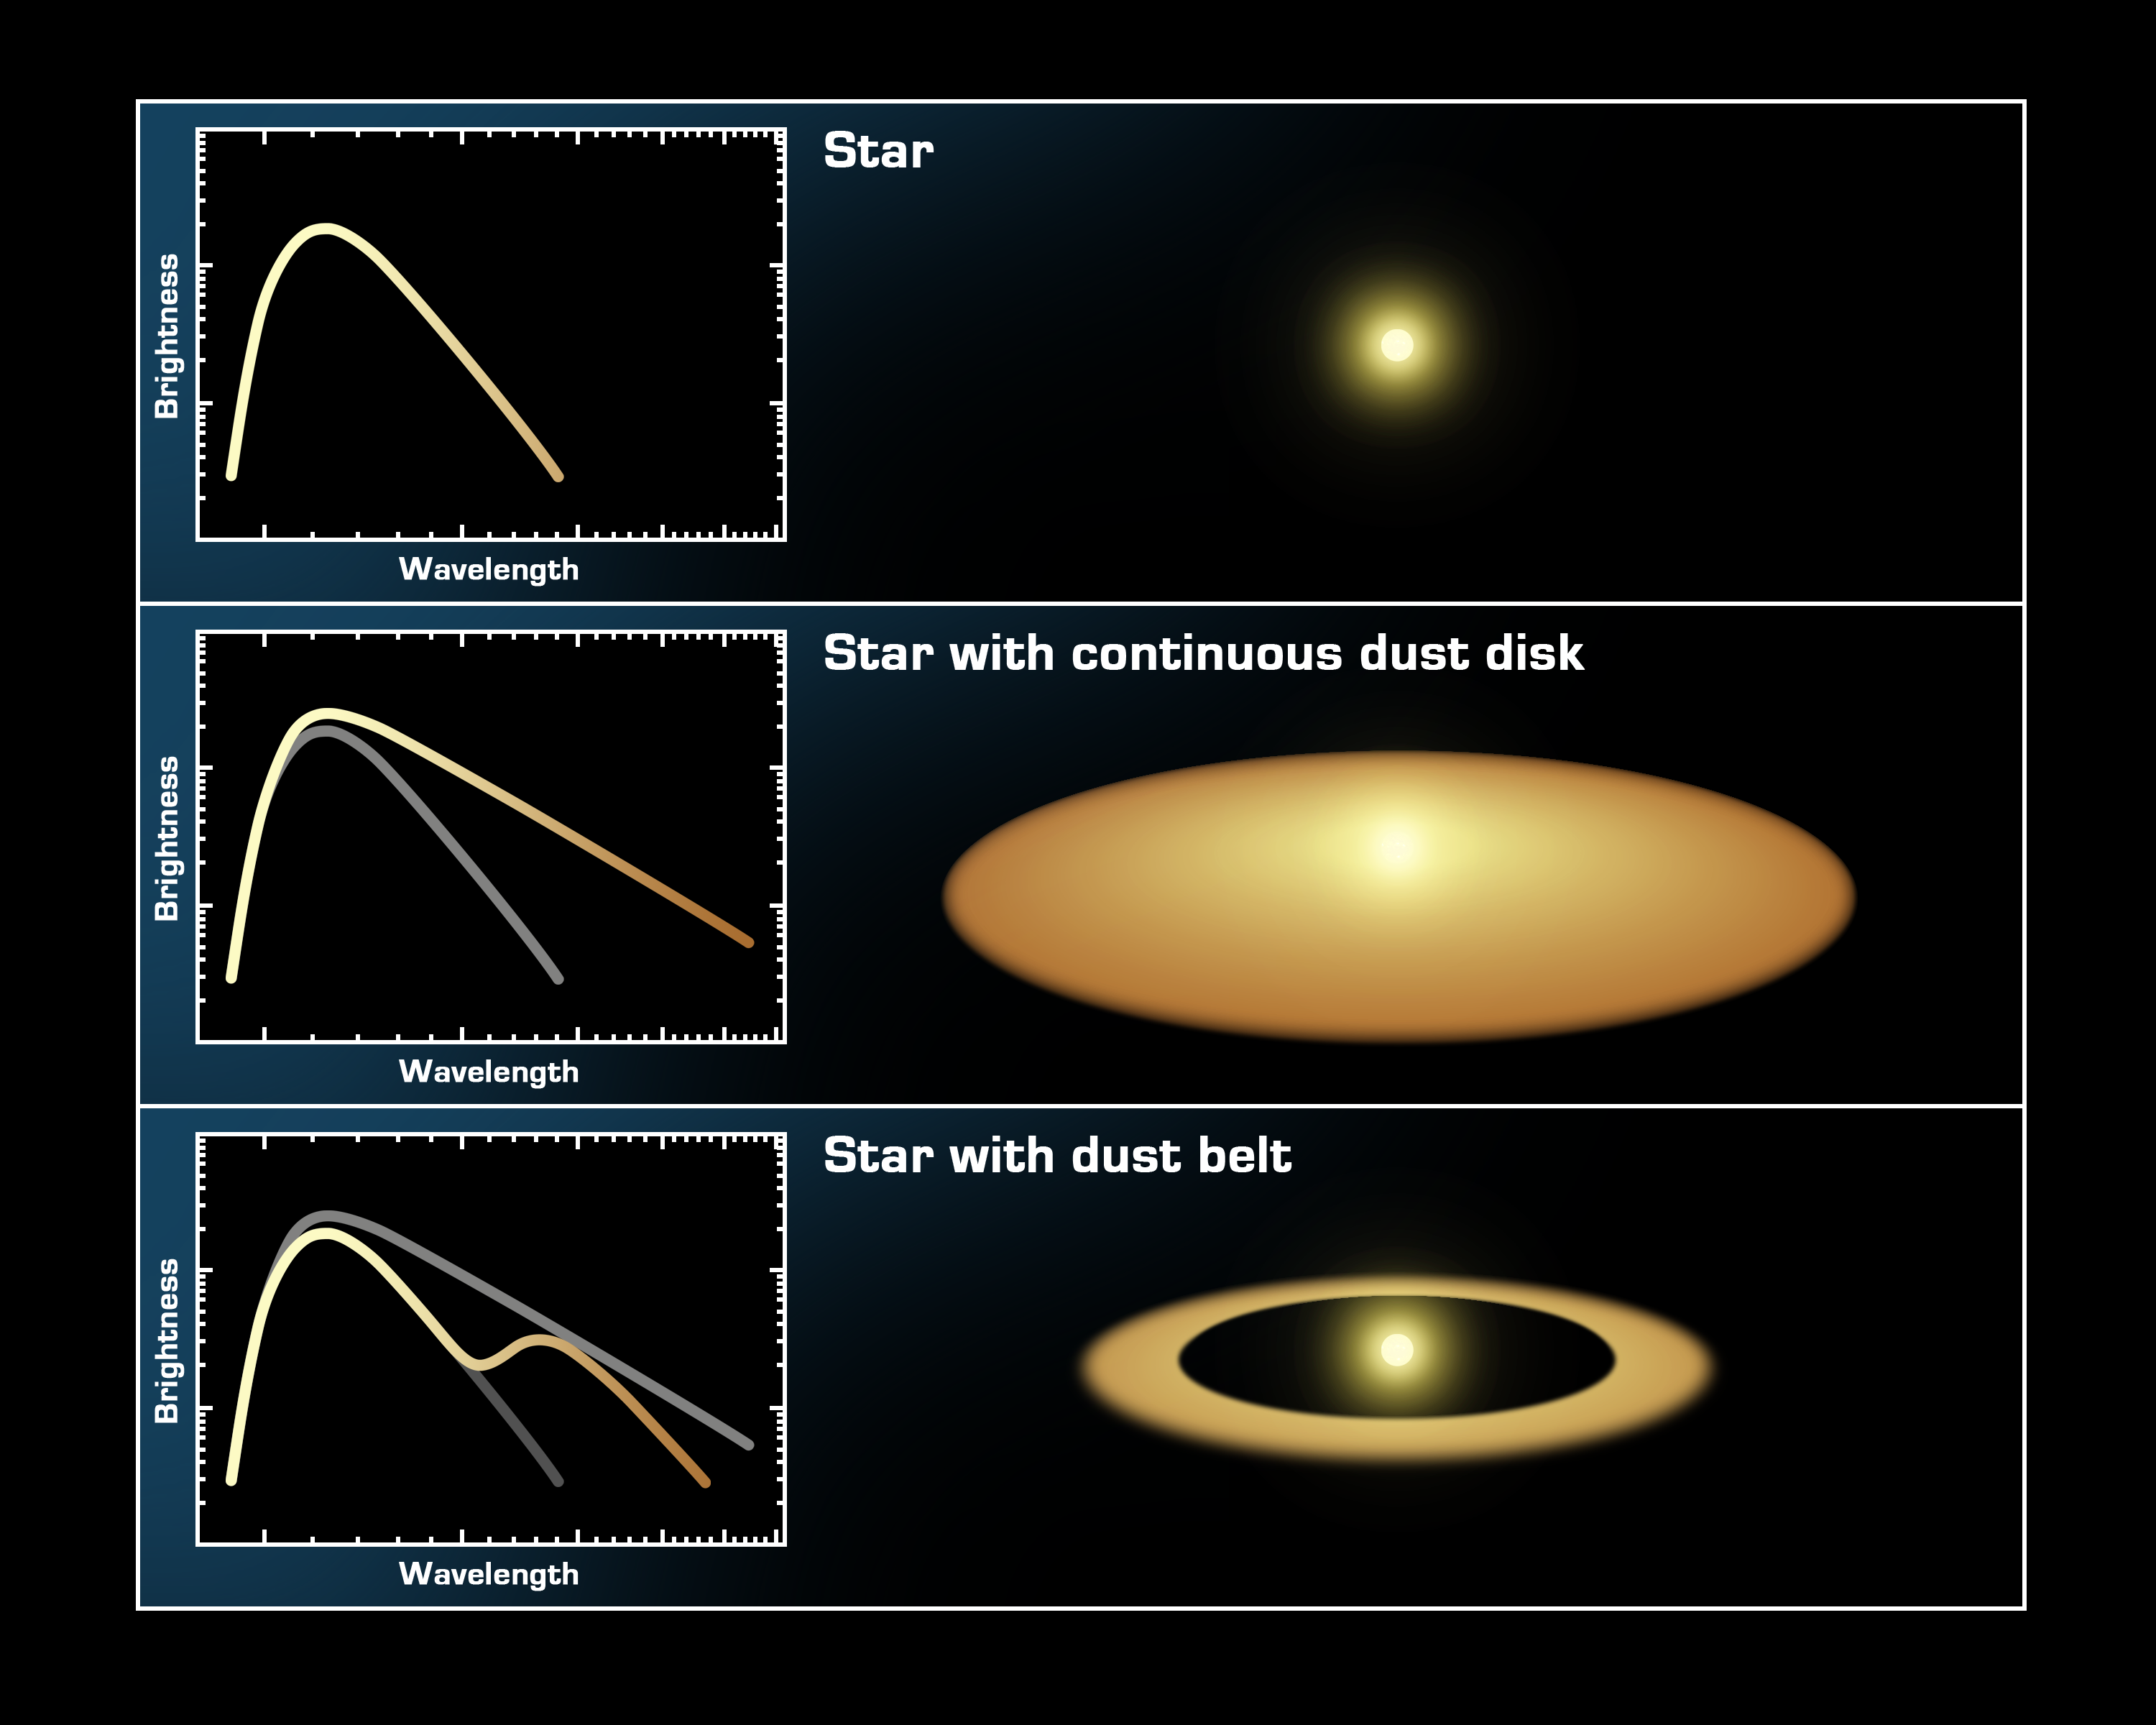

The Invisible Disk

How can you tell if a star is orbited by a narrow disk, or belt, of dust when the belt is too small to image directly? Astronomers can tell by measuring the temperature of the dust using infrared telescopes like the Spitzer Space Telescope. Just as the color of the burners on an electric stovetop turn from "red" to "white" hot as they get hotter, the temperature of an object can be determined from its color. Astronomers quantify the color of an object by measuring its spectrum, which is the intensity (brightness) of an object at several different wavelengths of light. The infrared wavelengths measured by Spitzer range from 3 to 160 microns.The top illustration represents the spectrum of a star with no disk. The distribution of light at any given wavelength follows a specific and well-known curve, determined by the laws of physics and the temperature of the star. Due to the star's high temperature, most of the light is produced at shorter wavelengths (the left side of the diagram),In the second diagram, we see the spectrum of a star with a continuous disk of dust around it. The dust is heated by the star, just as our earth is heated by the sun. However, the material is cooler than the surface of the star, so it emits most of its light at longer (infrared) wavelengths. In this object, there is an excess of infrared emission, which cannot be coming from the star itself. The disk is revealed. The smooth slope of the curve indicates that there is dust at many different temperatures, which can only happen if dust orbits the star in a continuous disk.In the third diagram we again see the spectrum of a star with a dusty disk around it, but in this case, the dust emits at a single temperature, which means that the dust is confined to a belt surrounding the star. The wavelength of the "bump" in the spectrum allows astronomers to measure this temperature, and from that determine how far from the star the belt must lay.

Credit: NASA/JPL-Caltech/T. Pyle (SSC)